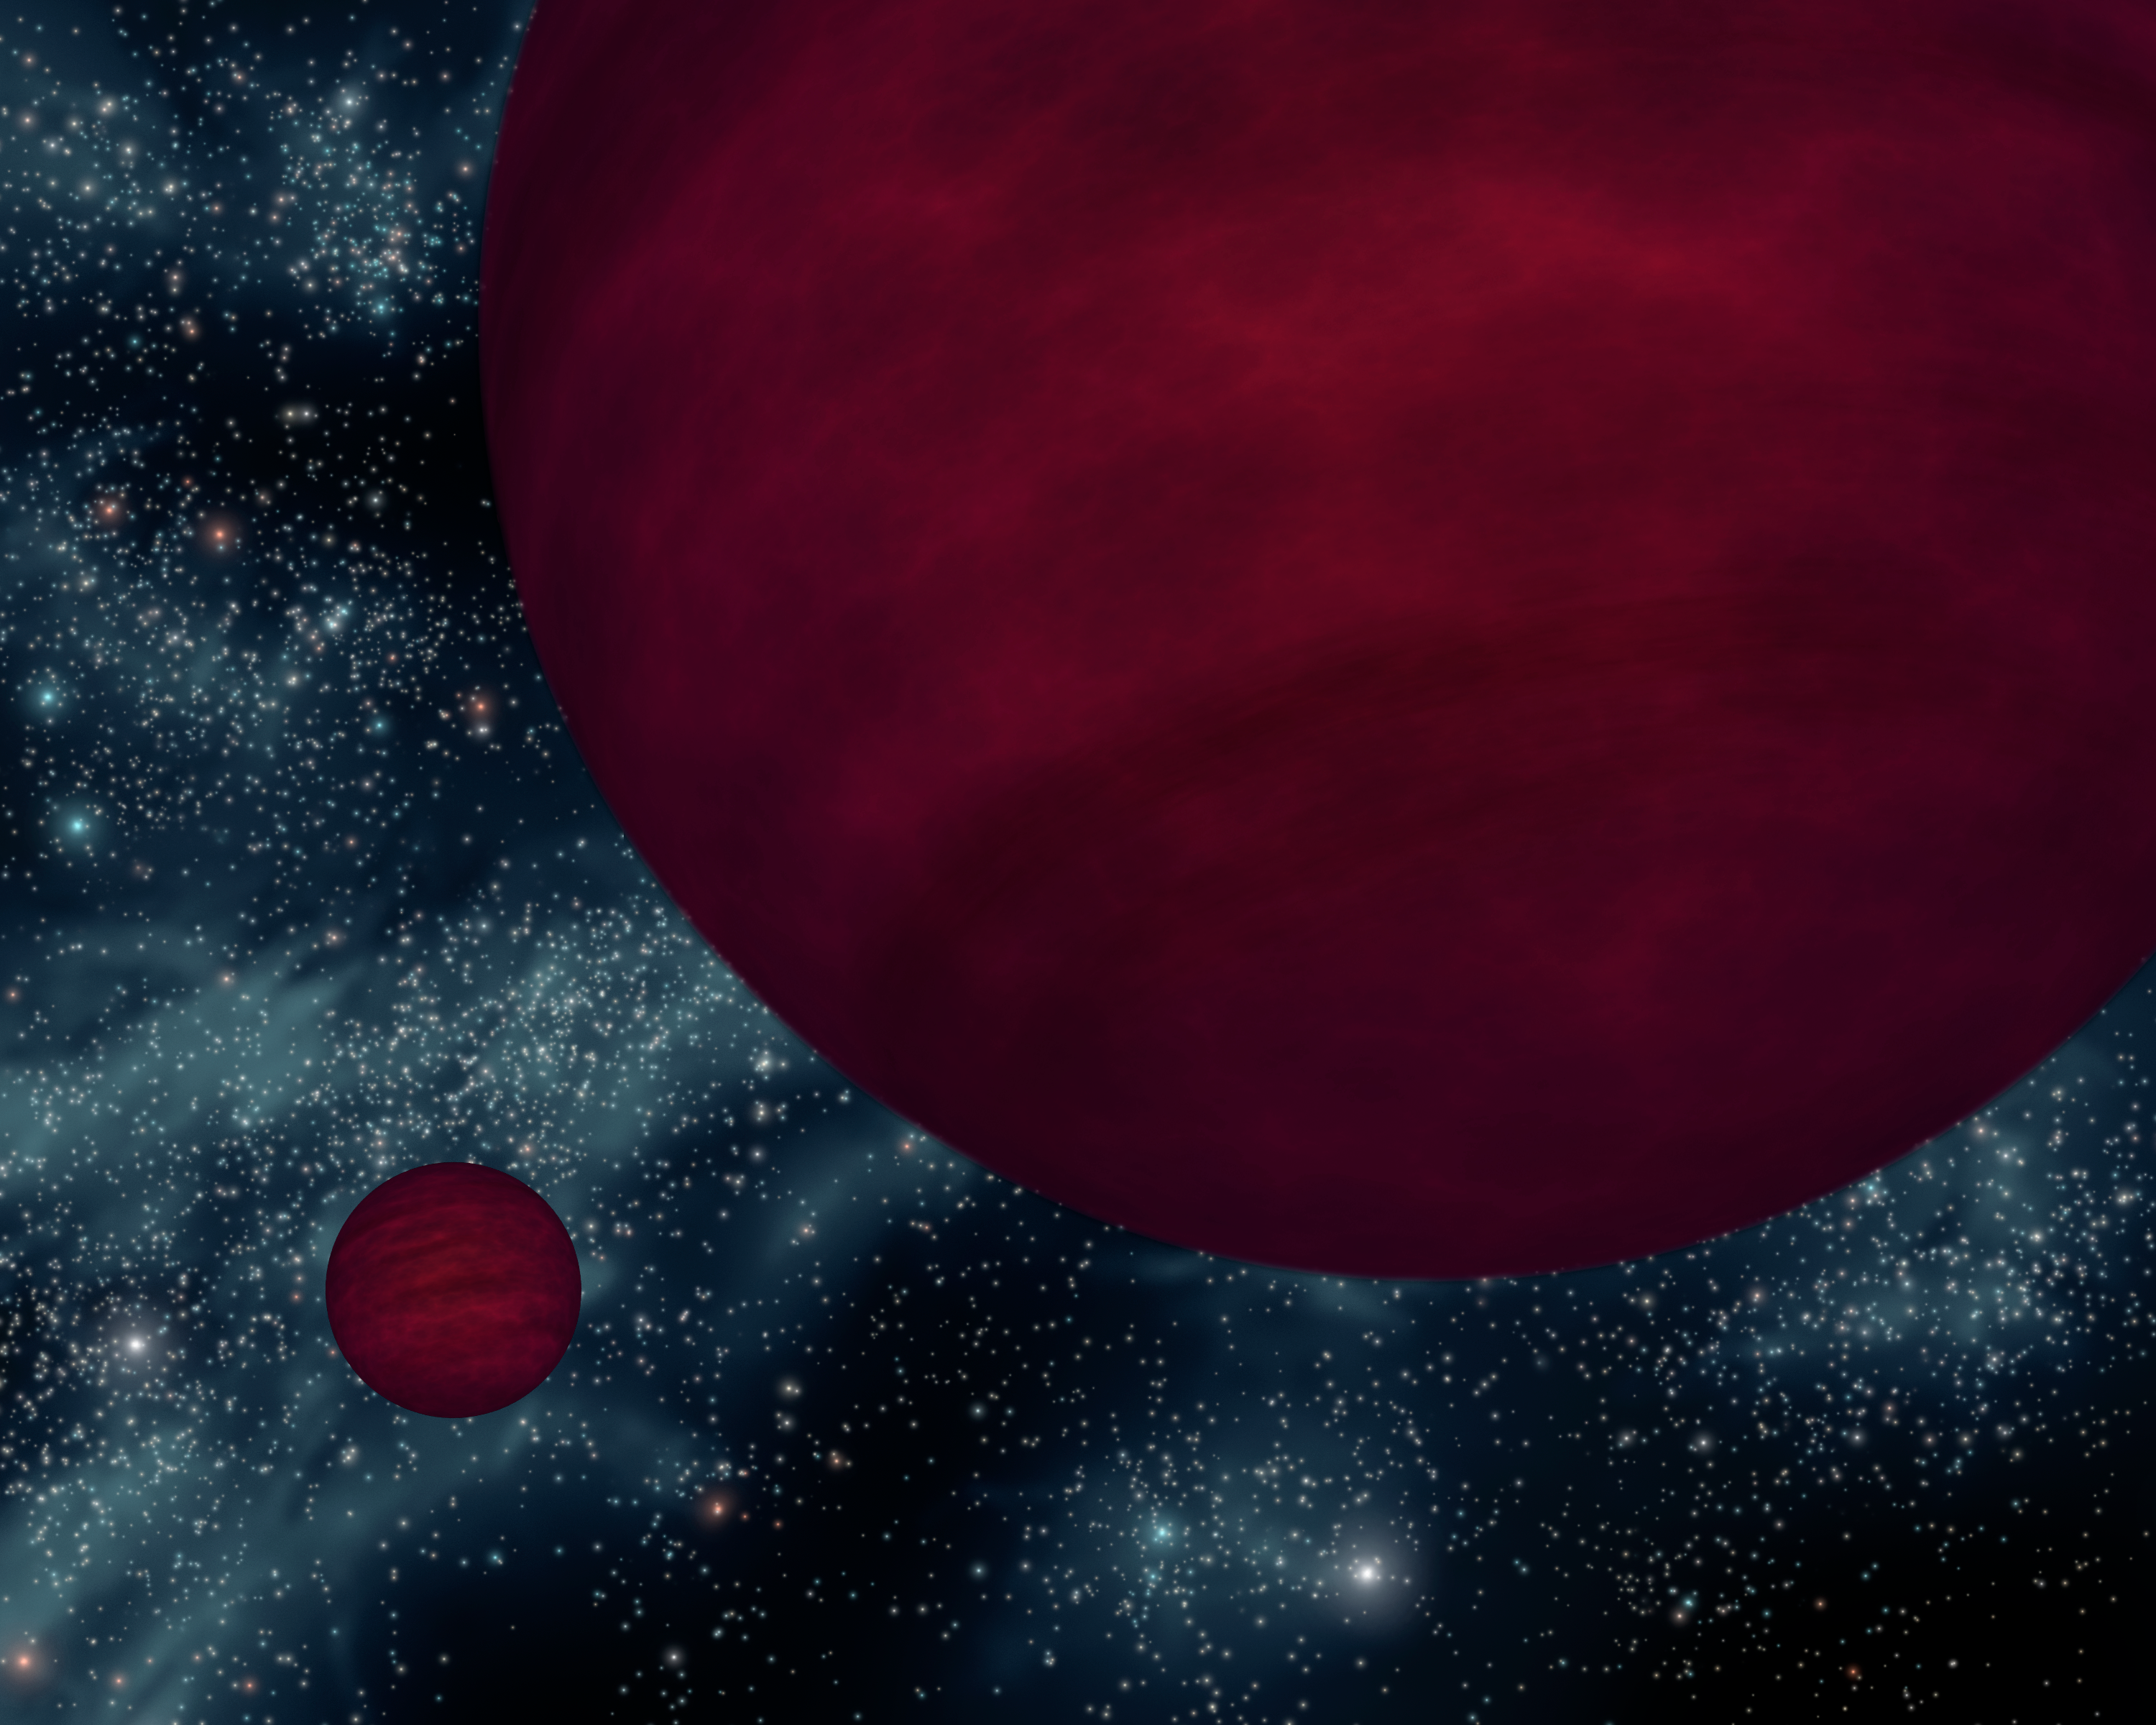

Not-So-Bright Bulbs

This artist's concept shows the dimmest star-like bodies currently known -- twin brown dwarfs referred to as 2M 0939. The twins, which are about the same size, are drawn as if viewed from one side.

Brown dwarfs are neither planets nor stars. They form like stars out of collapsing clouds of gas and dust, but they don't have enough mass to ignite nuclear burning in their cores and become full-blown stars. They are similar to Jupiter in that they are cool balls of gas, but they are warmer and heavier. Astronomers say that the universe is littered with these cosmic misfits, but because they are so dim, they are hard to find.

NASA's Spitzer Space Telescope is fitted with heat-seeking infrared eyes, which allow it to detect the minute glow of cool objects like brown dwarfs. Data from Spitzer and the Anglo-Australian Observatory in Australia together reveal that both of the brown dwarfs making up 2M 0939 share the title of dimmest known brown dwarfs. Their atmospheres are also among the coolest known for any brown dwarf (565 to 635 Kelvin or 560 to 680 degrees Fahrenheit).

The term "brown dwarf" comes from the fact that these objects change color over time, and therefore do not have a definitive color. The 2M 0939 brown dwarfs, if we could see them directly with out eyes, would glow a very dark magenta color, due to their cool temperatures and the presence of water, methane and ammonia gases in their atmospheres.

2M 0939's full name is 2MASS J09393548-2448279 after the partly NASA-funded infrared mission, the Two Micron All Sky Survey, or "2MASS," which first detected the object in 1999.

Credit: NASA/JPL-Caltech/R. Hurt (SSC)